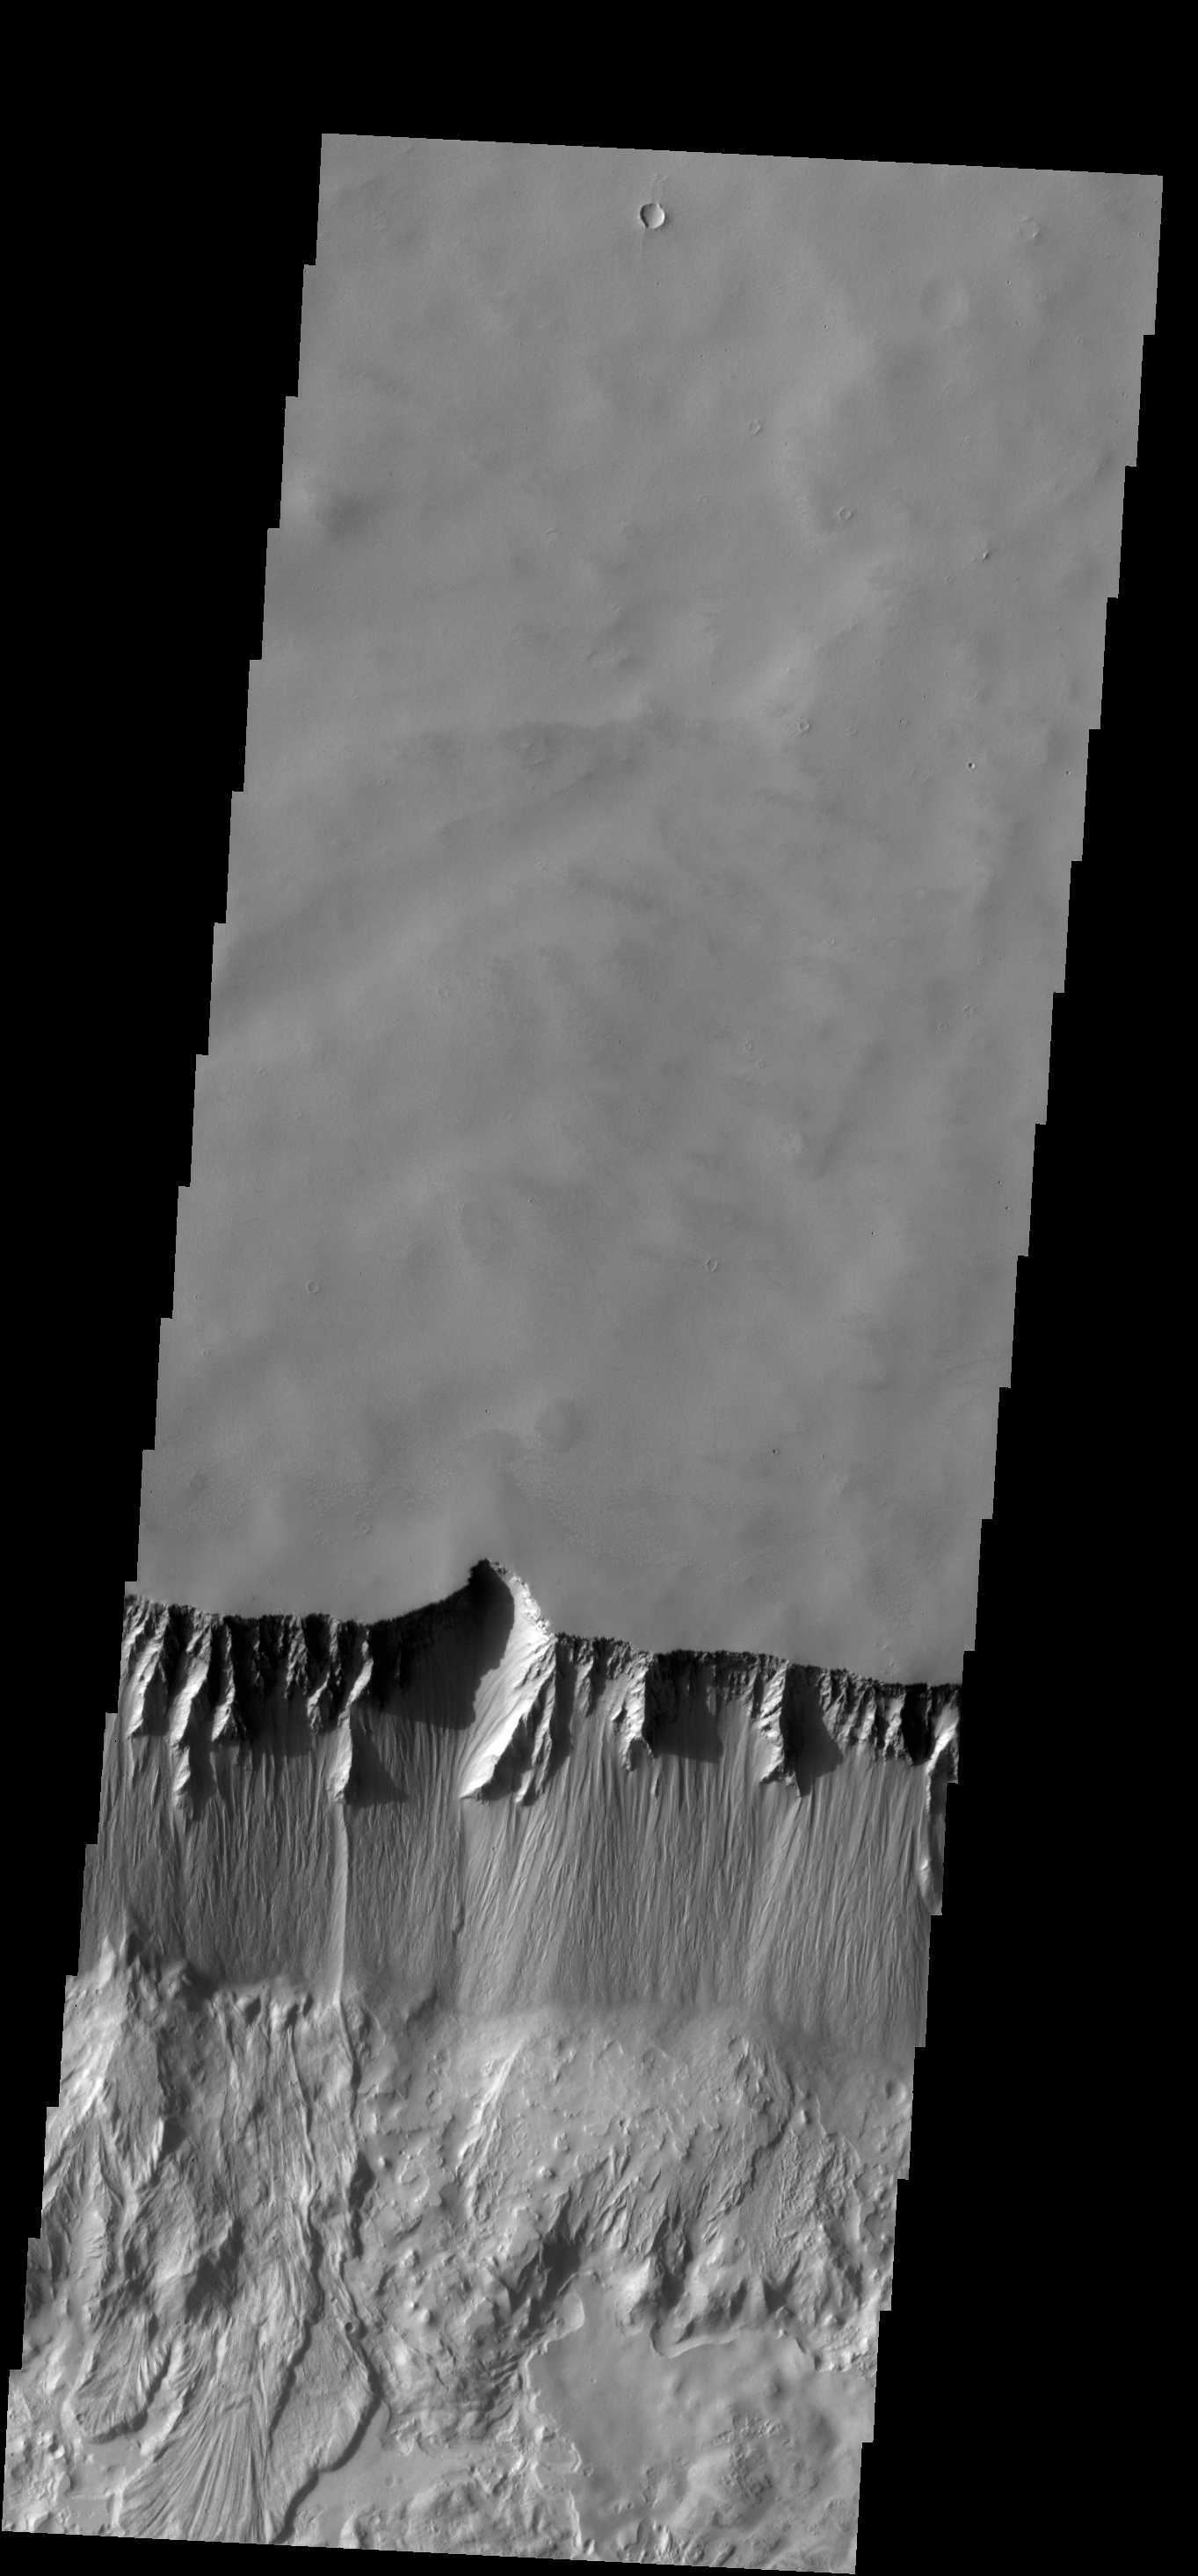

Tithonium Chasma

The steep northern wall of Tithonium Chasma crosses this VIS image. Landslide deposits from slope failure can be seen at the lower left corner of the image.

Credit: NASA/JPL-Caltech/ASU